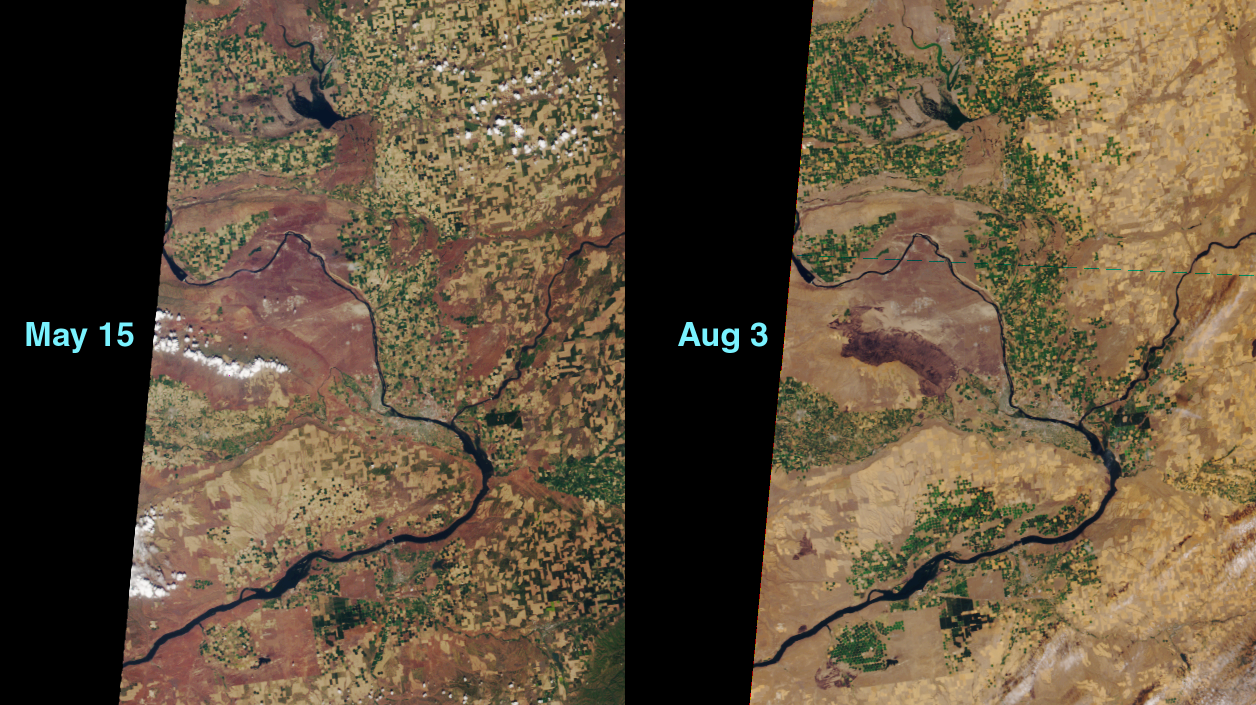

MISR Views a Fire-Scarred Landscape

This MISR image pair shows “before and after” views of the area around the Hanford Nuclear Reservation near Richland, Washington. On June 27, 2000, a fire in the dry sagebrush was sparked by an automobile crash. The flames were fanned by hot summer winds. By the day after the accident, about 100,000 acres had burned, and the fire’s spread forced the closure of highways and loss of homes.

These images, from Terra orbits 2176 and 3341, were obtained by MISR’s vertical-viewing (nadir) camera. Compare the area just above and to the right of the line of cumulus clouds in the May 15 image with the same area imaged on August 3. The darkened burn scar measures approximately 35 kilometers across. The Columbia River is seen wending its way around the area, and the Snake River branches off to the right.

According to Idaho’s National Interagency Fire Center, the US has been experiencing the worst fire season since 1996.

MISR was built and is managed by NASA’s Jet Propulsion Laboratory, Pasadena, CA, for NASA’s Office of Earth Science, Washington, DC. The Terra satellite is managed by NASA’s Goddard Space Flight Center, Greenbelt, MD. JPL is a division of the California Institute of Technology.

Credit: NASA/GSFC/JPL, MISR Team